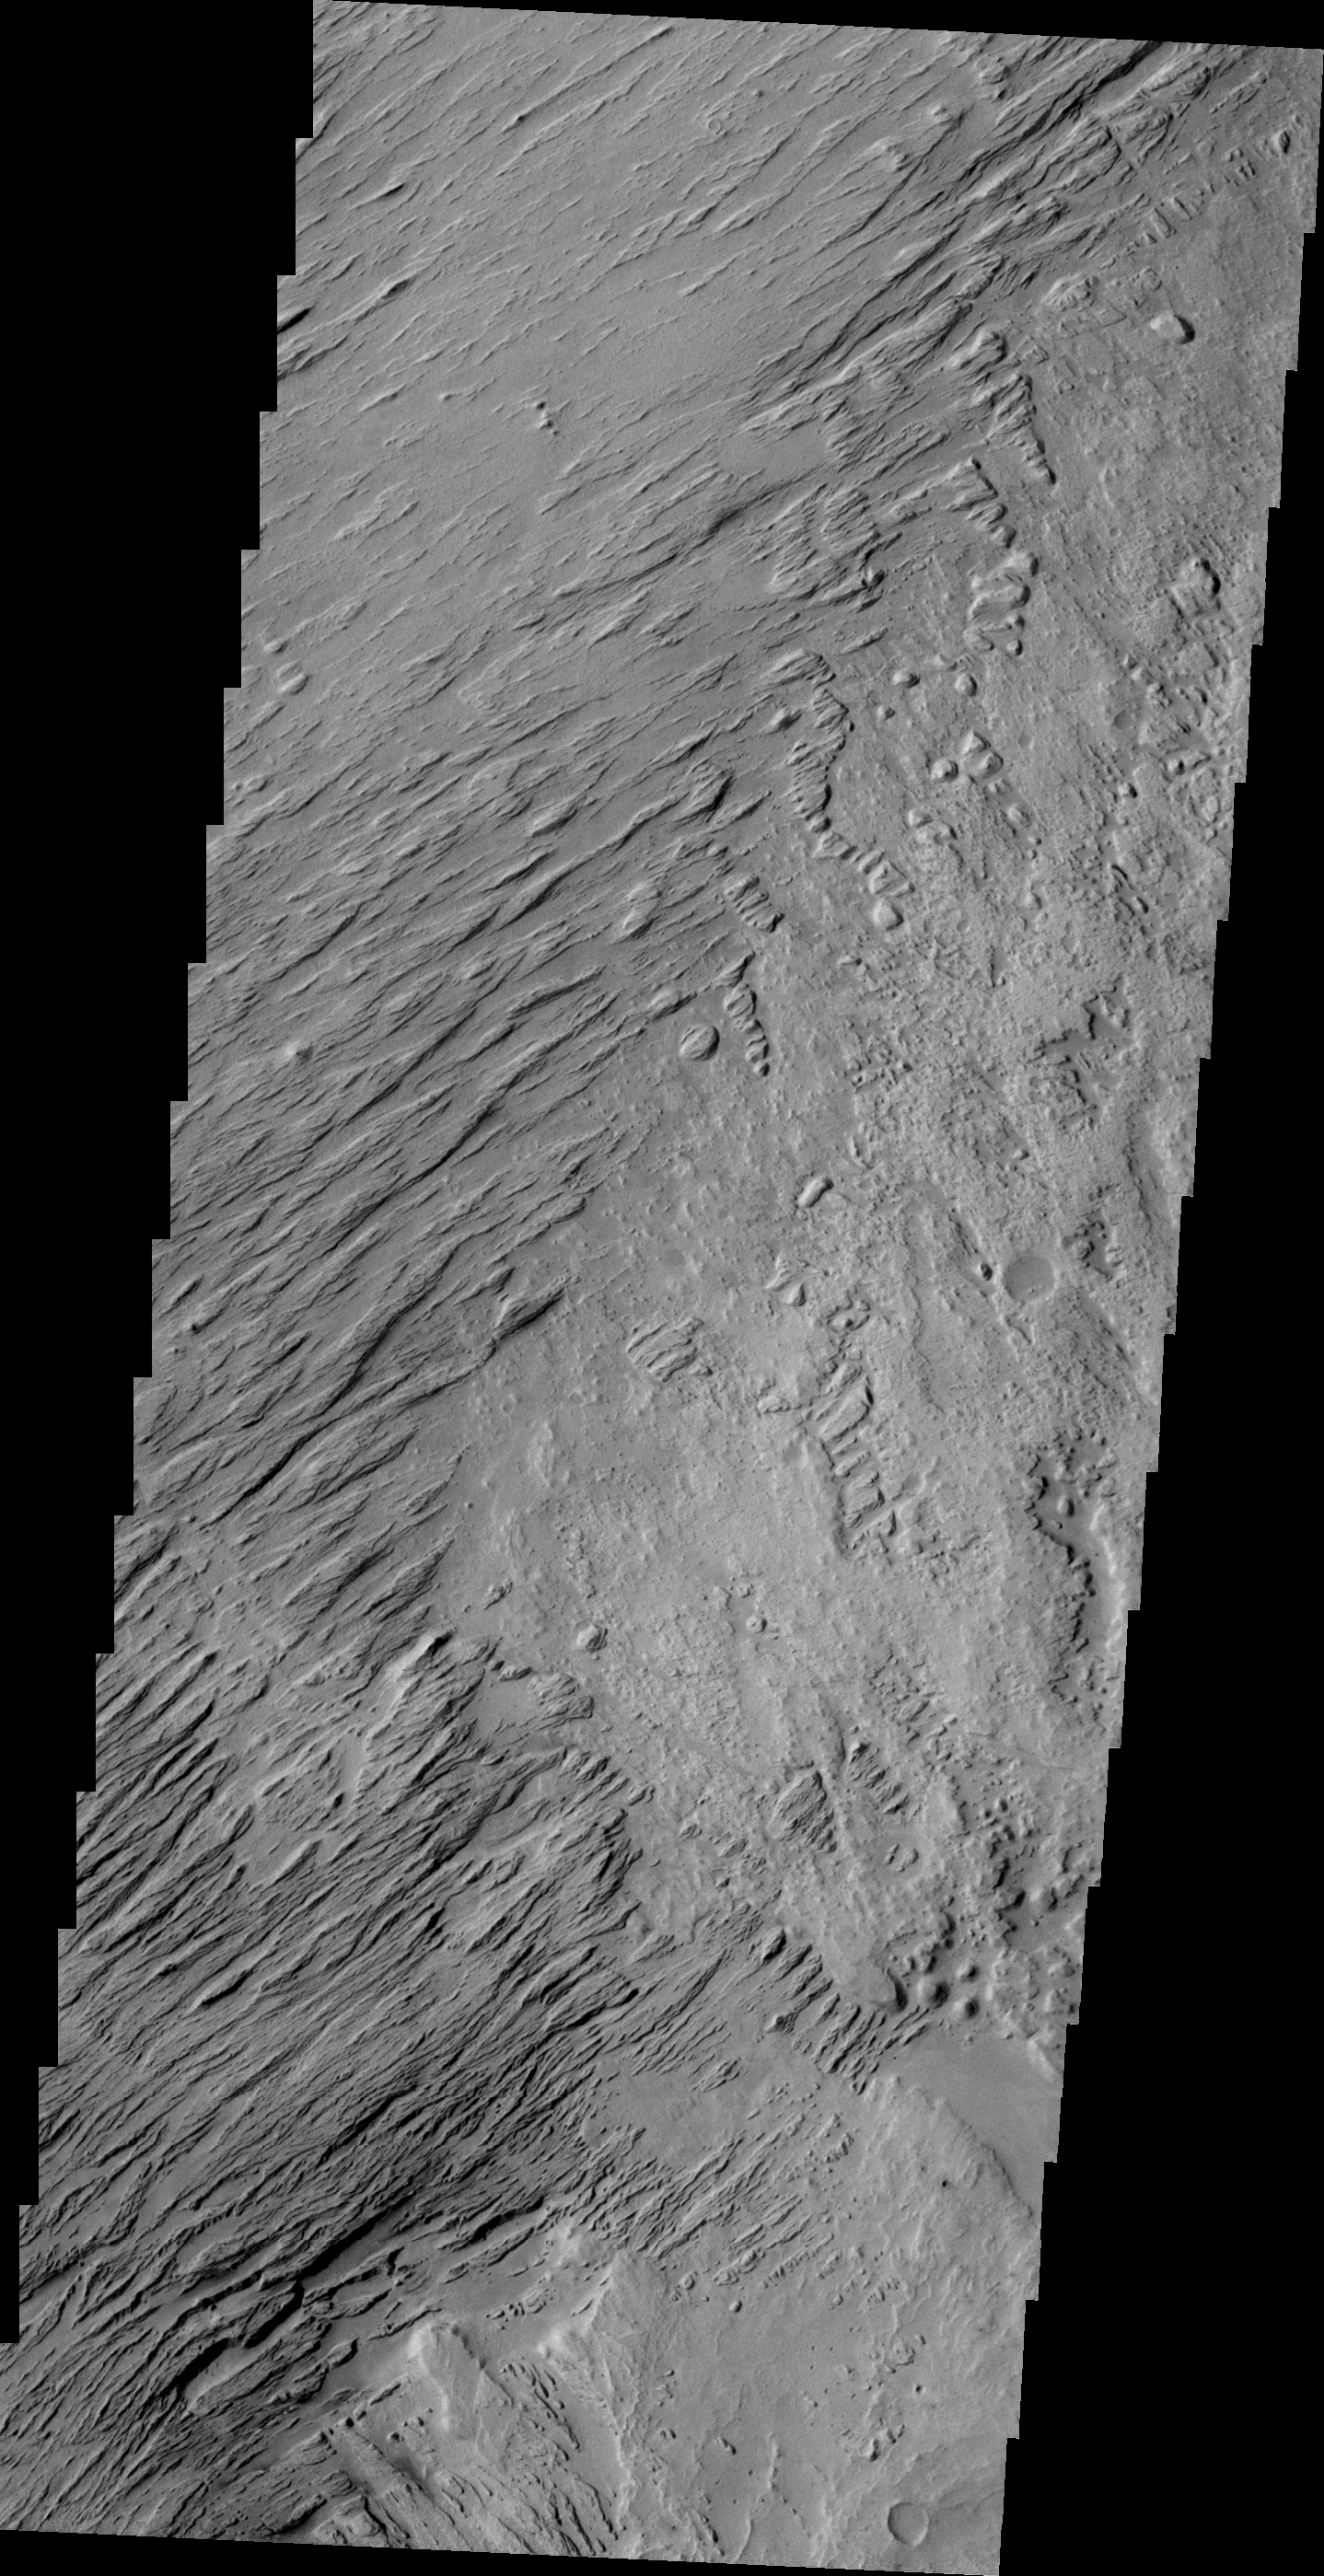

Yardangs on Zephyria Planum

This VIS image of Zephyria Planum shows wind eroded yardangs.

Image information: VIS instrument. Latitude -2.6N, Longitude 153.9E. 21 meter/pixel resolution.

Please see the THEMIS Data Citation Note for details on crediting THEMIS images.

Note: this THEMIS visual image has not been radiometrically nor geometrically calibrated for this preliminary release. An empirical correction has been performed to remove instrumental effects. A linear shift has been applied in the cross-track and down-track direction to approximate spacecraft and planetary motion. Fully calibrated and geometrically projected images will be released through the Planetary Data System in accordance with Project policies at a later time.

NASA’s Jet Propulsion Laboratory manages the 2001 Mars Odyssey mission for NASA’s Office of Space Science, Washington, D.C. The Thermal Emission Imaging System (THEMIS) was developed by Arizona State University, Tempe, in collaboration with Raytheon Santa Barbara Remote Sensing. The THEMIS investigation is led by Dr. Philip Christensen at Arizona State University. Lockheed Martin Astronautics, Denver, is the prime contractor for the Odyssey project, and developed and built the orbiter. Mission operations are conducted jointly from Lockheed Martin and from JPL, a division of the California Institute of Technology in Pasadena.

Credit: NASA/JPL/ASU